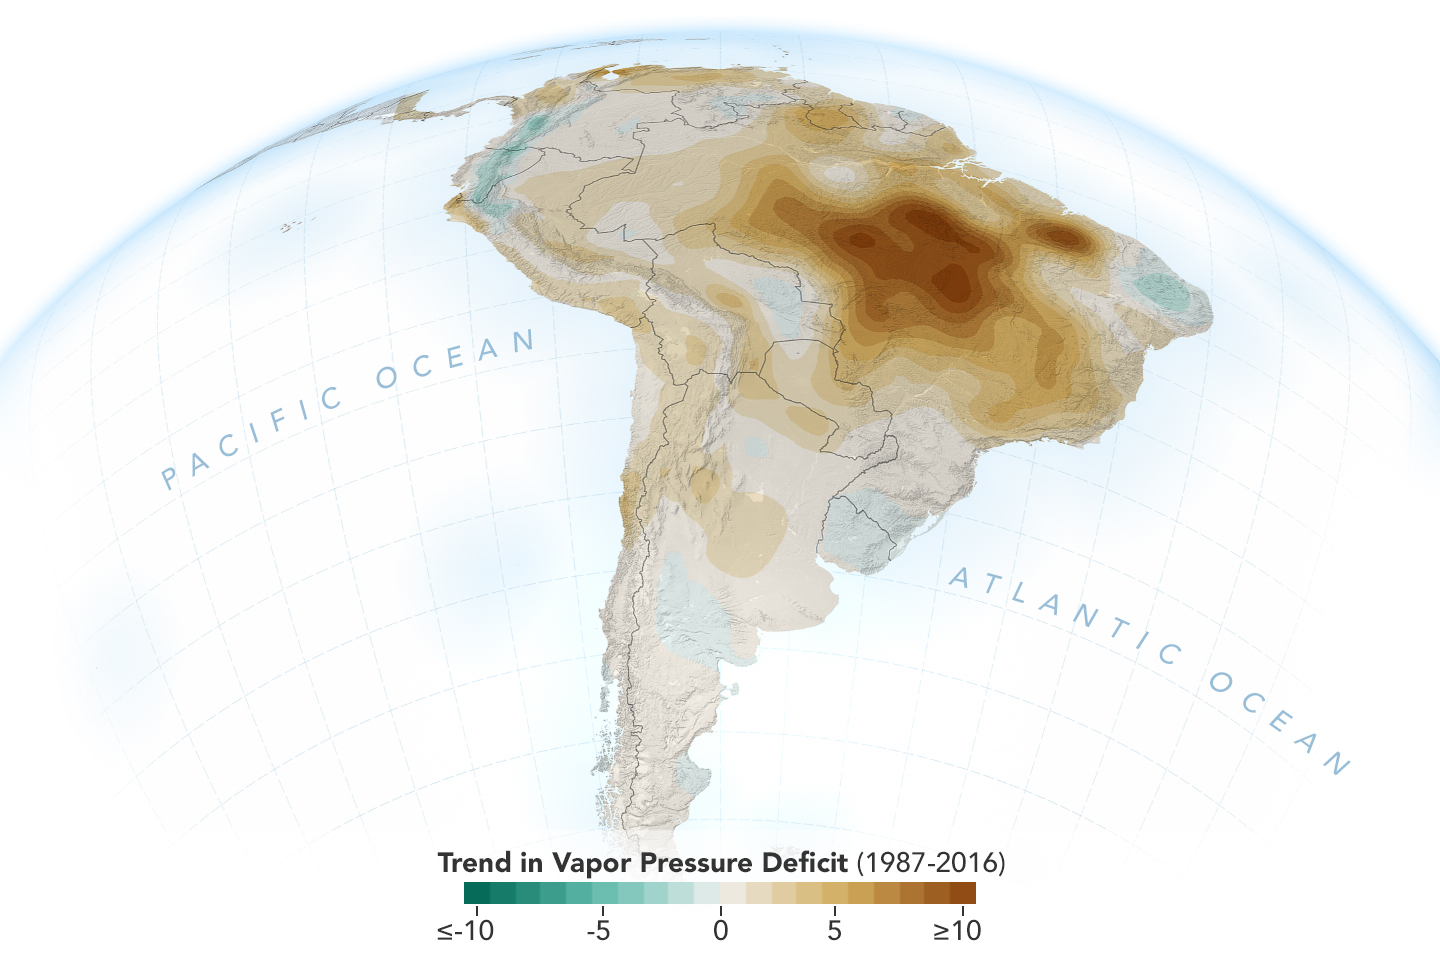

New Study Shows Atmosphere in the Amazon Drying Out

The image shows the trend of vapor pressure deficit over the Amazon rainforest during the dry season months — August through October — from 1987 to 2016. The measurements are shown in millibars — a standard unit of measure for atmospheric pressure. Vapor pressure deficit is the ratio of how much moisture is present in the atmosphere compared to how much moisture the atmosphere can hold. The trend shows the decline of moisture in the air, particularly across the south and southeastern Amazon, which is caused by a combination of human activities, including changes in land use, forest burning and its byproduct, black carbon, along with activities that have increased carbon monoxide and carbon dioxide levels in the region.

Credit: NASA/JPL-Caltech/NASA Earth Observatory